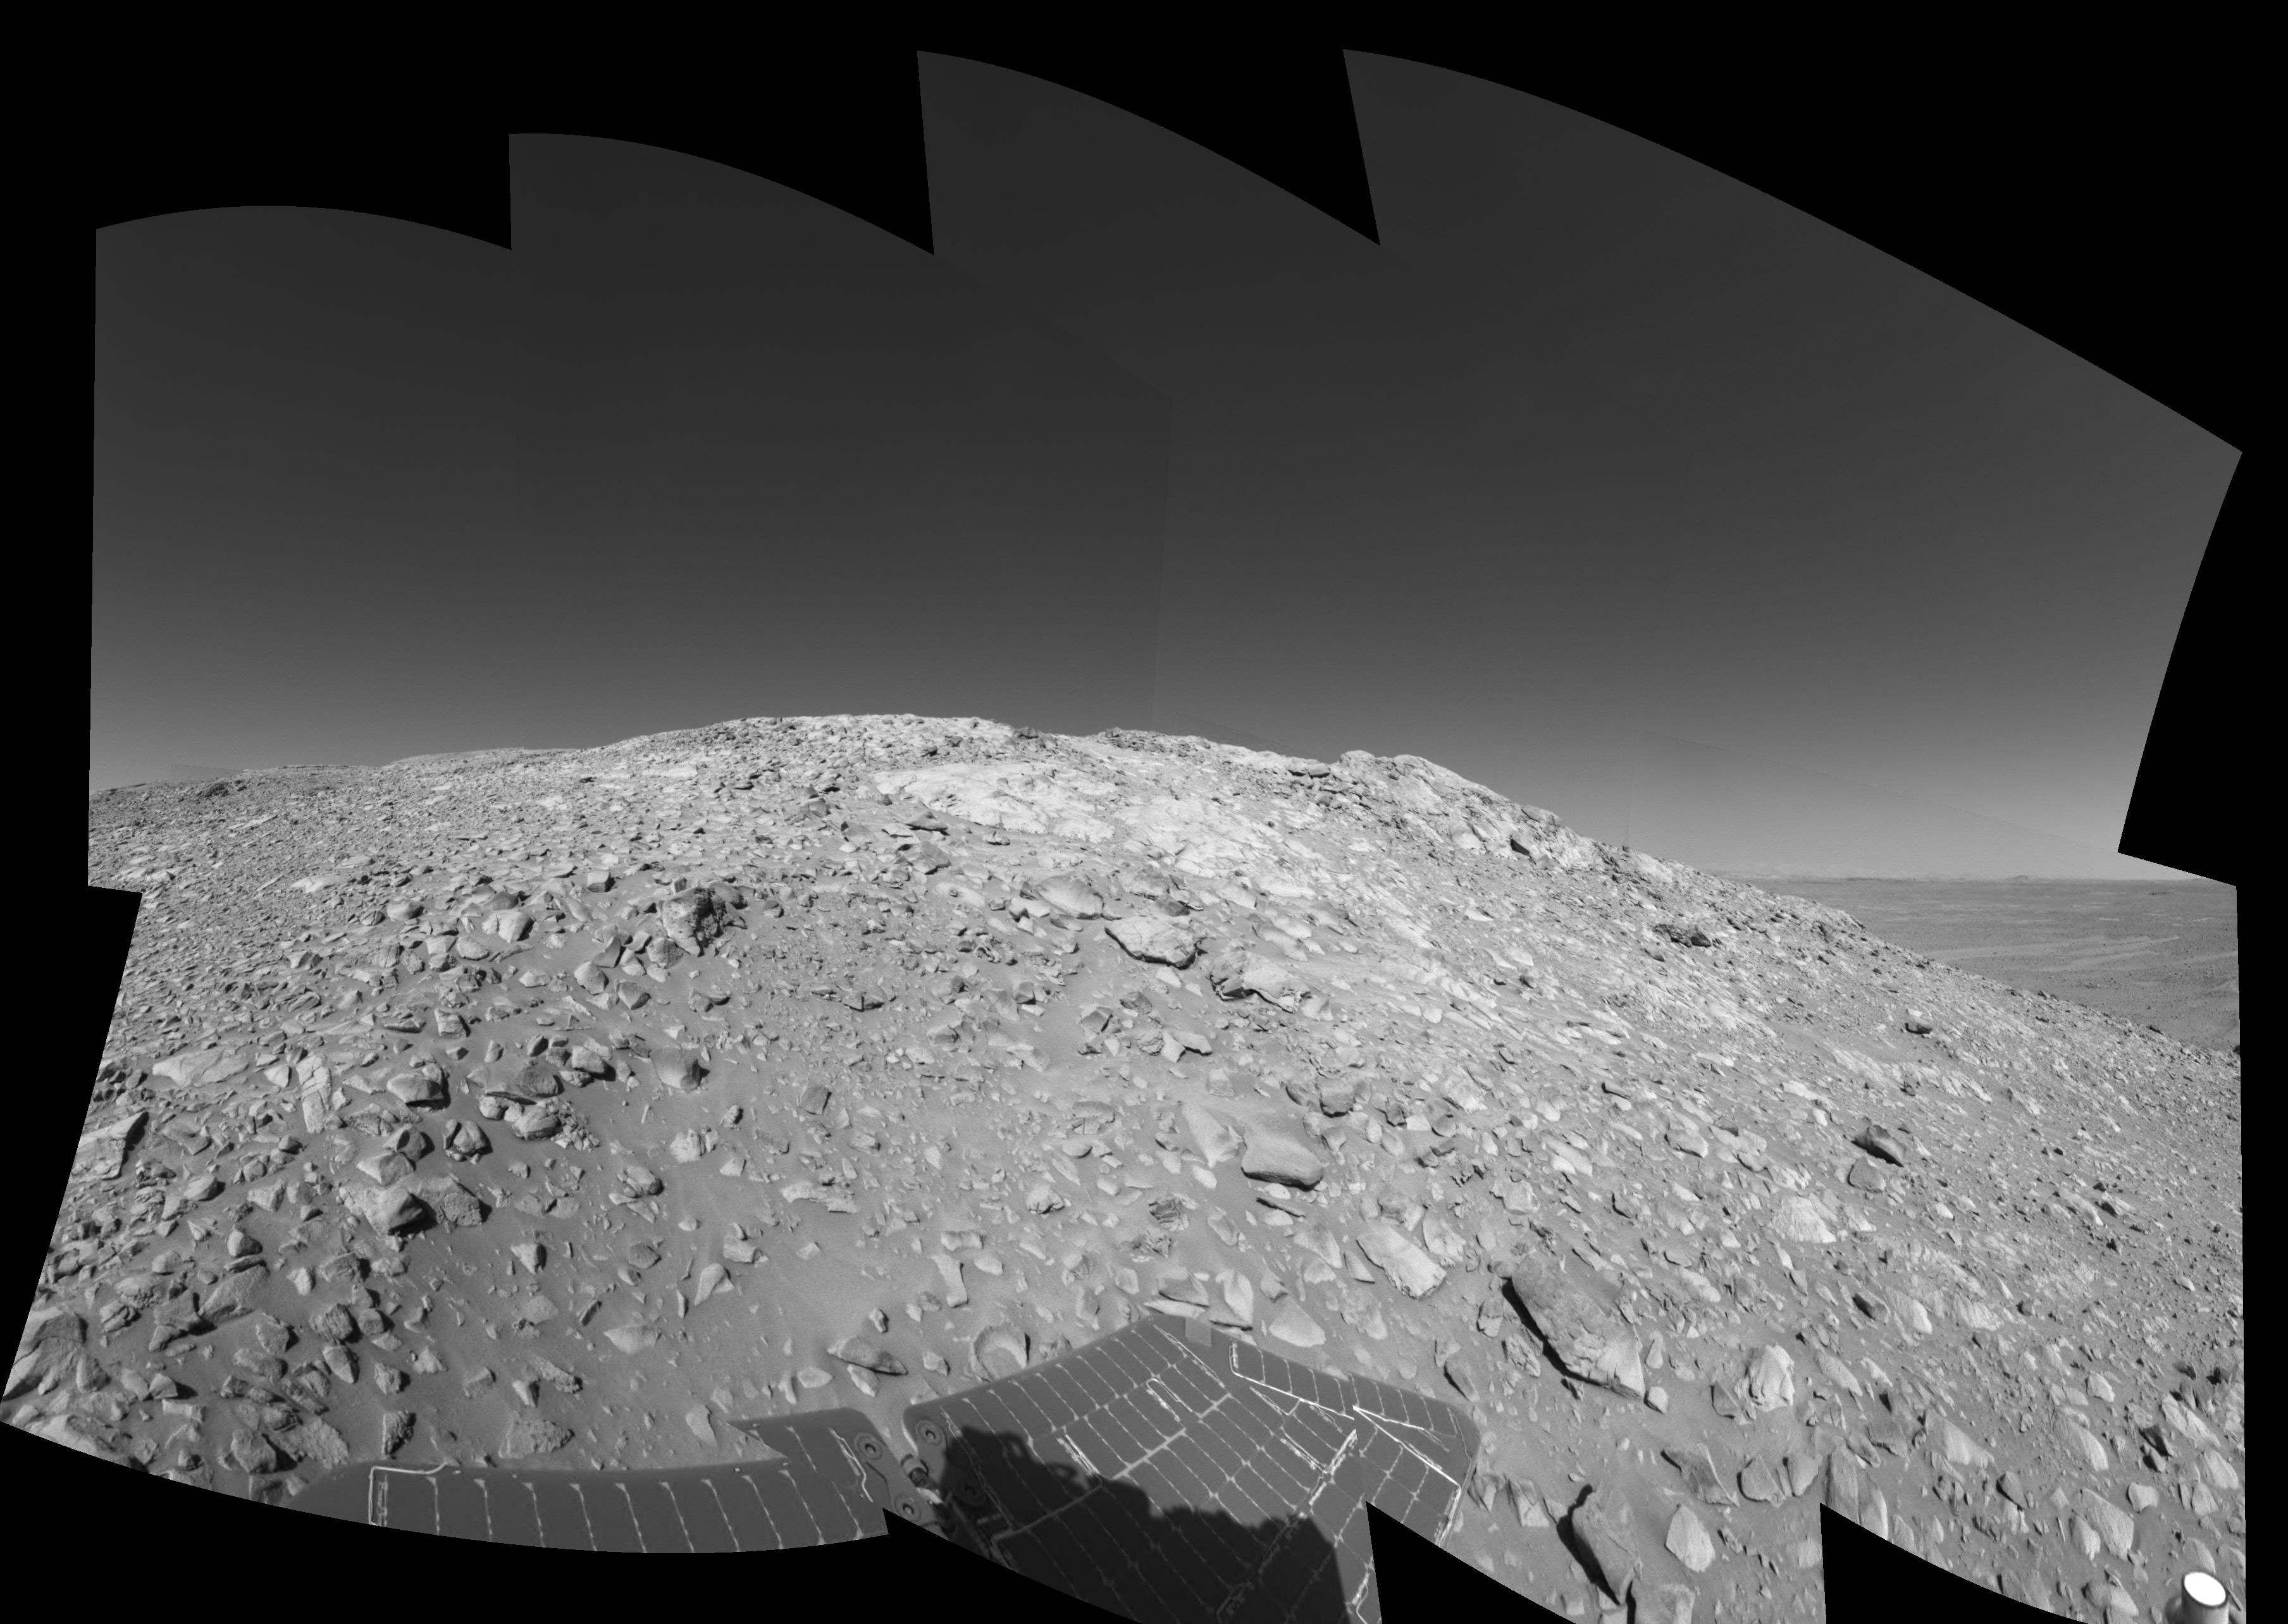

High on ‘West Spur’ (Right Eye)

A rock outcrop with a view of the surrounding landscape beckons NASA’s Mars Exploration Rover Spirit on sol 203 (July 29, 2004) of its journey of exploration on the red planet. This view is a mosaic of images taken by the rover’s navigation camera at a position labeled as Site 80, near the top of the “West Spur” portion of the “Columbia Hills.” Directly ahead are rock outcrops that scientists will examine for clues that might indicate the presence of water in the past. In the upper right-hand corner is the so-called “sea of basalt,” consisting of lava flows that lapped onto the flanks of the hills. The view is toward the south. The field of view is approximately 170 degrees from right to left and is presented in a cylindrical-perspective projection with geometrical seam correction. This is the right-eye view of a stereo pair.

See PIA06736 for 3-D view and PIA06737 for left eye view of this right eye cylindrical-perspective projection.

Credit: NASA/JPL